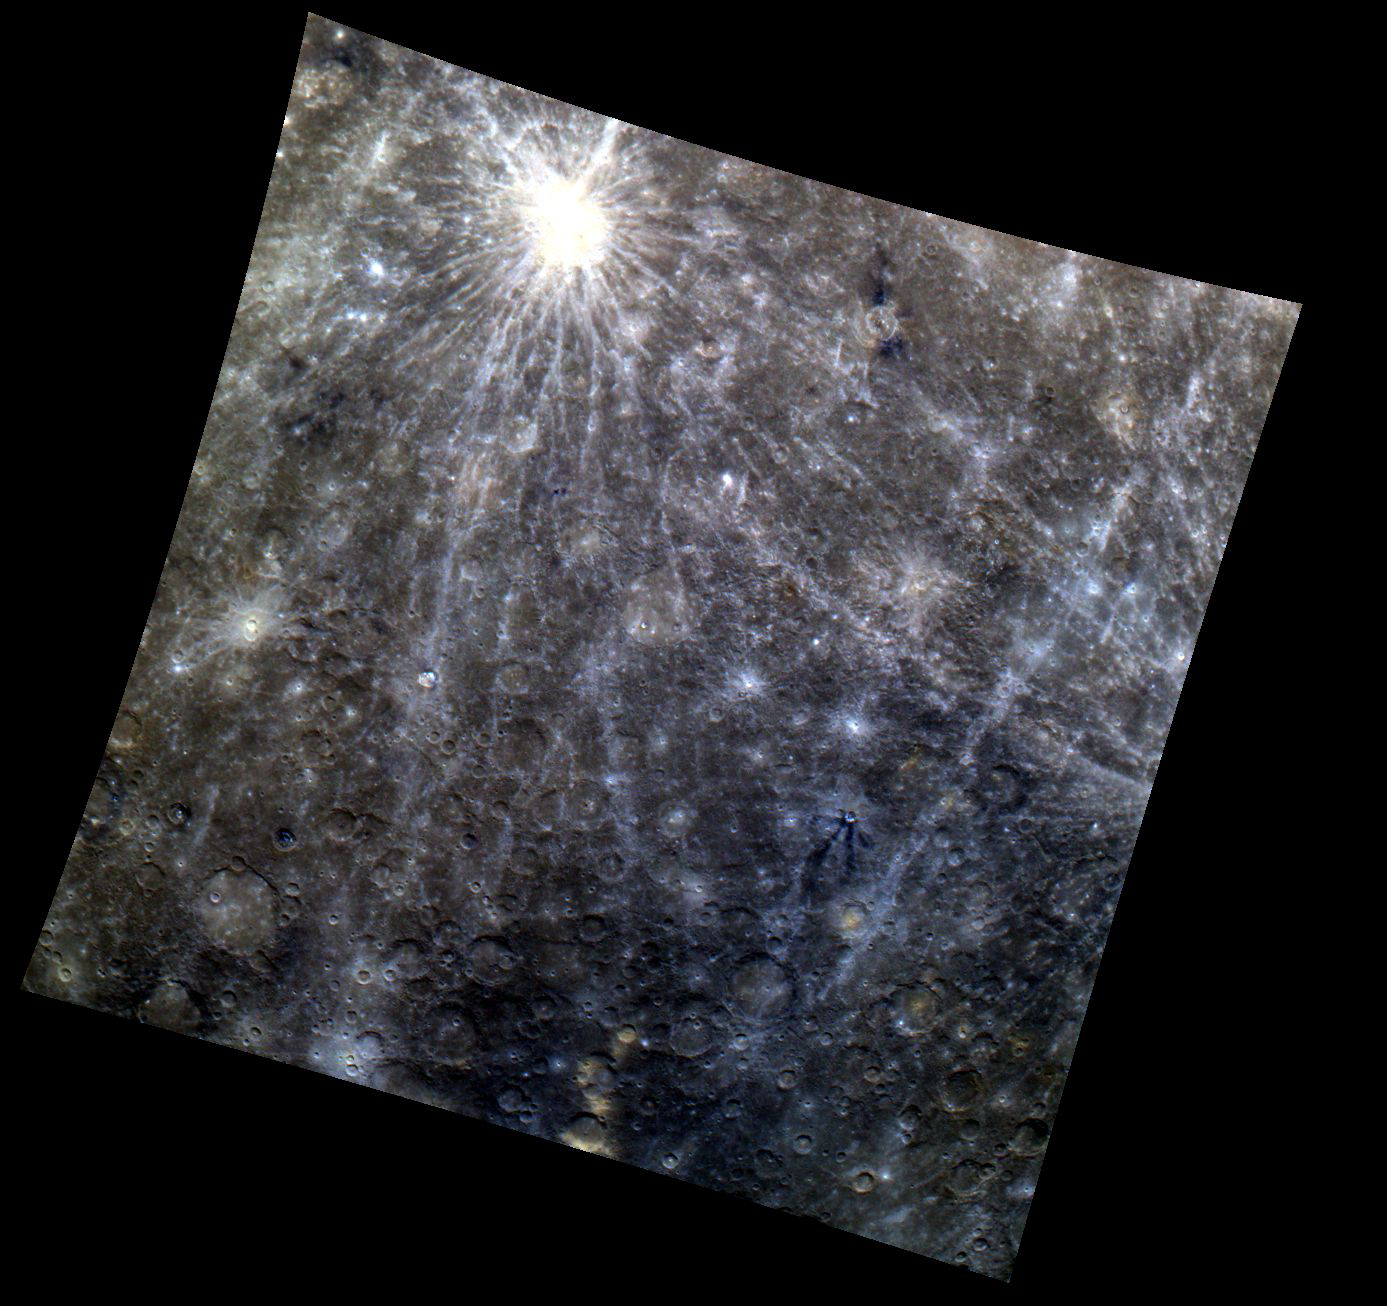

A Colored Kuiper

Kuiper, the bright crater in the top left quadrant of this color image, extends its bright rays across the entirety of the dark terrain beneath. Also visible are crater rays extending into the scene from the right side of the image, originating from another impact crater outside the field of view. The terrain is peppered with small fresh craters that appear bright against the dark background.

This image was acquired as part of MDIS’s color base map. The color base map is composed of WAC images taken through eight different narrow-band color filters and will cover more than 90% of Mercury’s surface with an average resolution of 1 kilometer/pixel (0.6 miles/pixel). The highest-quality color images are obtained for Mercury’s surface when both the spacecraft and the Sun are overhead, so these images typically are taken with viewing conditions of low incidence and emission angles.

The MESSENGER spacecraft is the first ever to orbit the planet Mercury, and the spacecraft’s seven scientific instruments and radio science investigation are unraveling the history and evolution of the Solar System’s innermost planet. Visit the Why Mercury? section of this website to learn more about the key science questions that the MESSENGER mission is addressing. During the one-year primary mission, MDIS is scheduled to acquire more than 75,000 images in support of MESSENGER’s science goals.

Date acquired: April 05, 2011
Image Mission Elapsed Time (MET): 210495316, 210495332, 210495312
Image ID: 93753, 93757, 93752
Instrument: Wide Angle Camera (WAC) of the Mercury Dual Imaging System (MDIS)
WAC filter: 9 (1000 nanometers), 7 (750 nanometers), 6 (433 nanometers) as red-green-blue
Center Latitude: -33.56°
Center Longitude: 334.1° E
Resolution: 1972 meters/pixel
Scale: Kuiper, the bright crater in the top left quadrant, 62.3 km (38.7 mi)
Incidence Angle: 34.4°
Emission Angle: 0.6°
Phase Angle: 34.7°

These images are from MESSENGER, a NASA Discovery mission to conduct the first orbital study of the innermost planet, Mercury. For information regarding the use of images, see the MESSENGER image use policy.

Credit: NASA/Johns Hopkins University Applied Physics Laboratory/Carnegie Institution of Washington